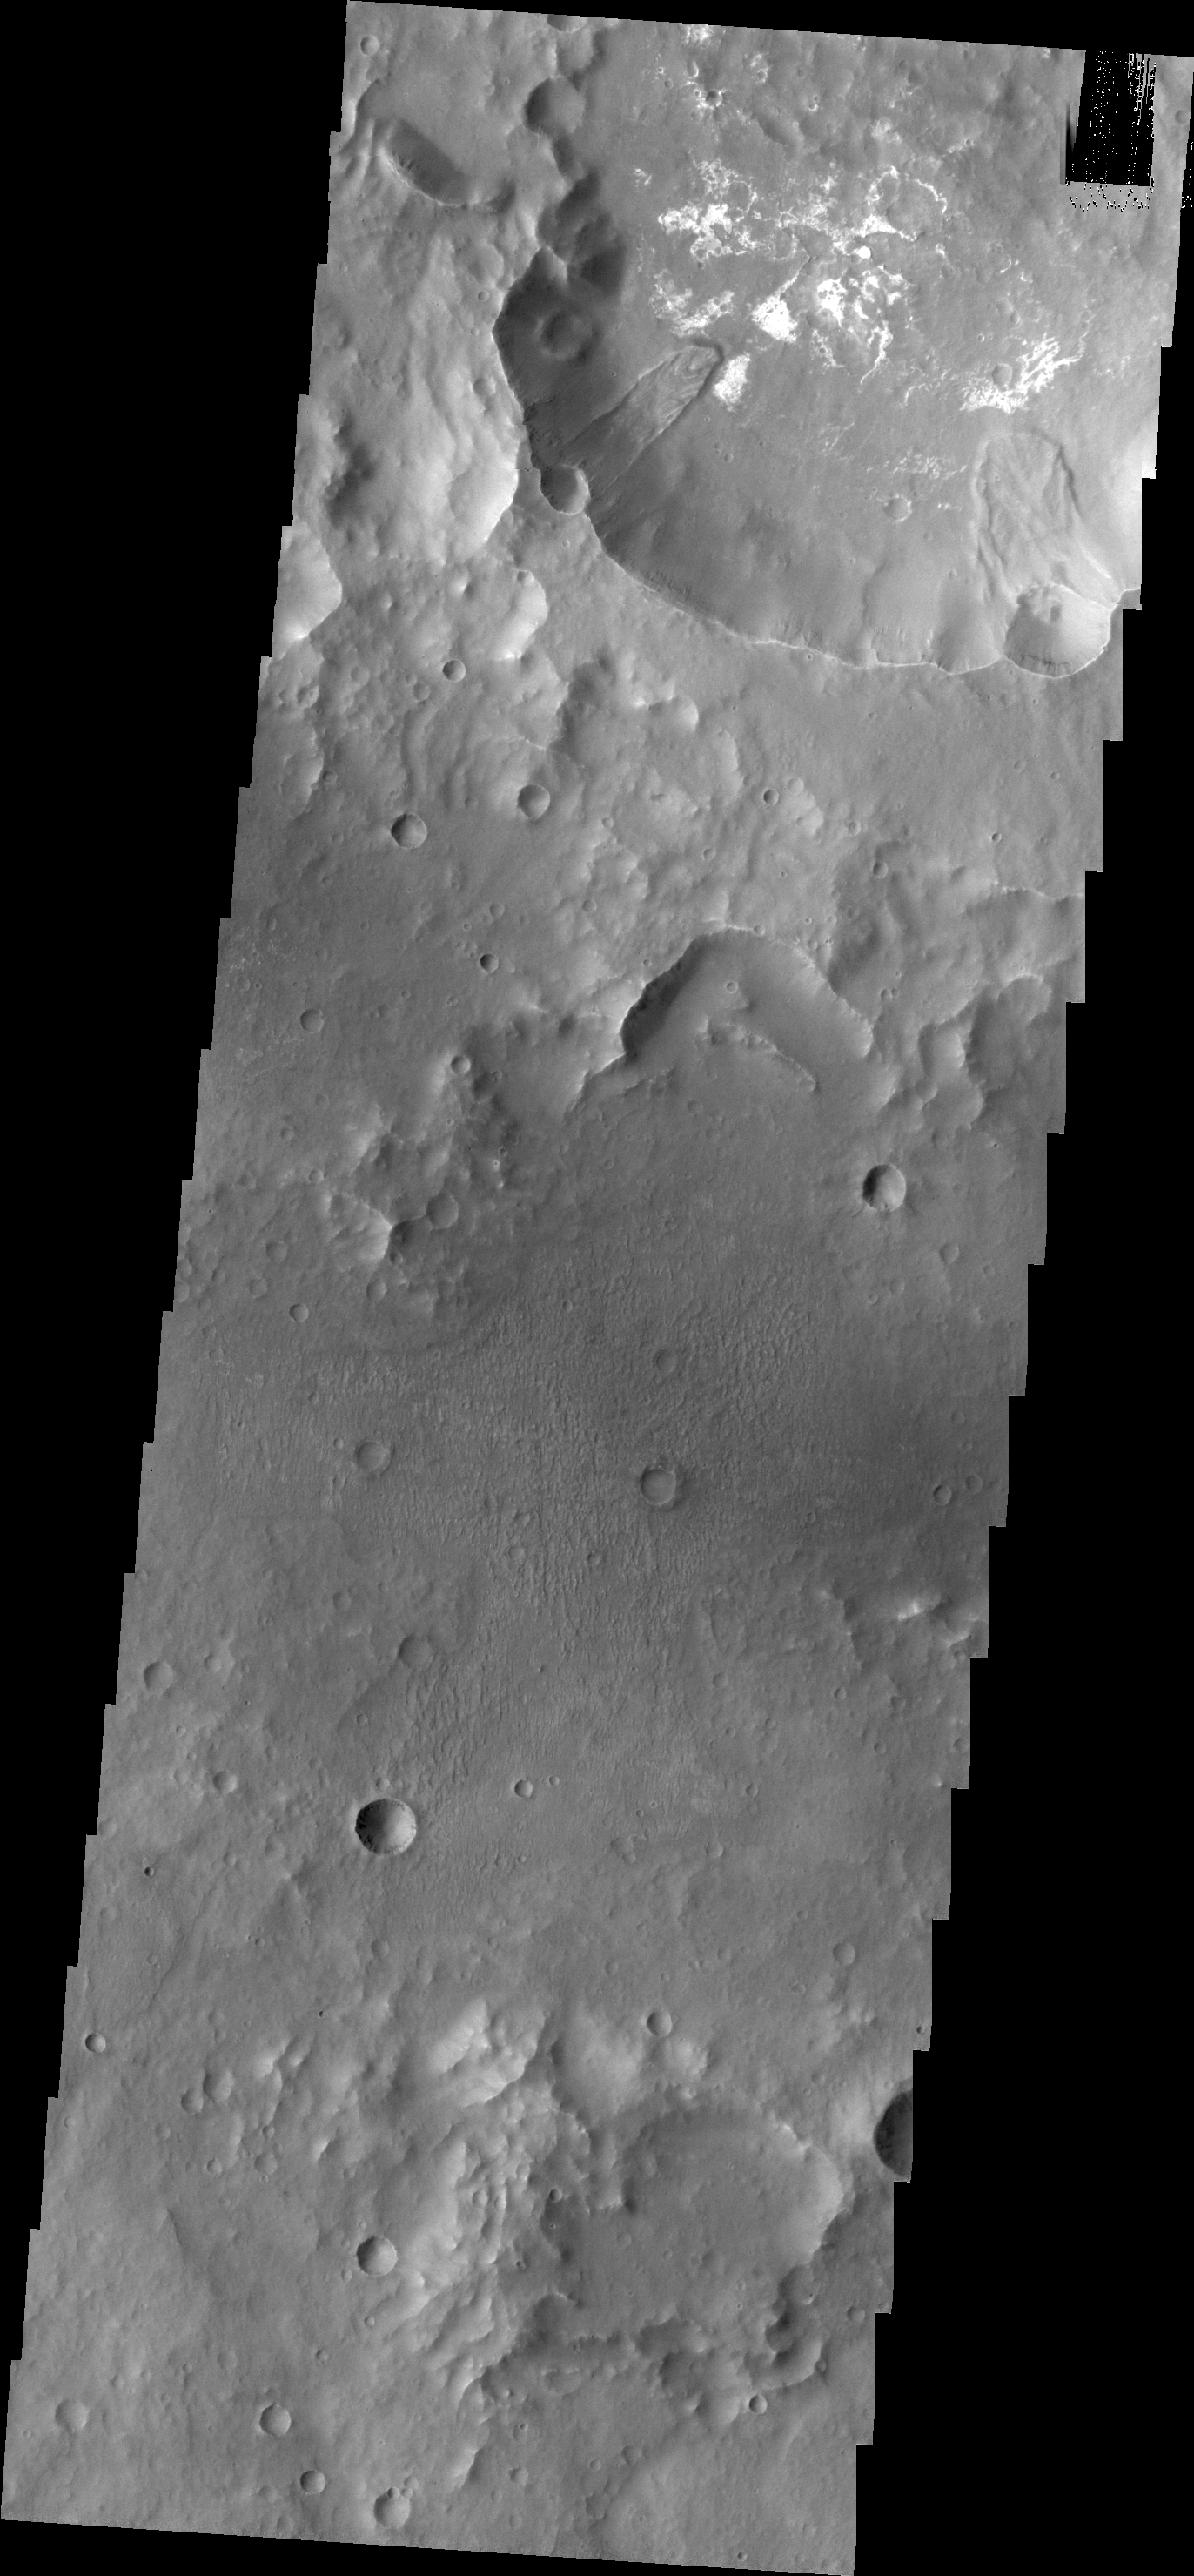

Landslides in Terra Sirenum

Two landslide deposits are located on the southern side of Columbus Crater in Terra Sirenum. Both landslides began high on the rim of the crater, marked by the location of circular indentations in the crater rim. Landslides occur when gravity overcomes the strength of the rock.

Credit: NASA/JPL/ASU